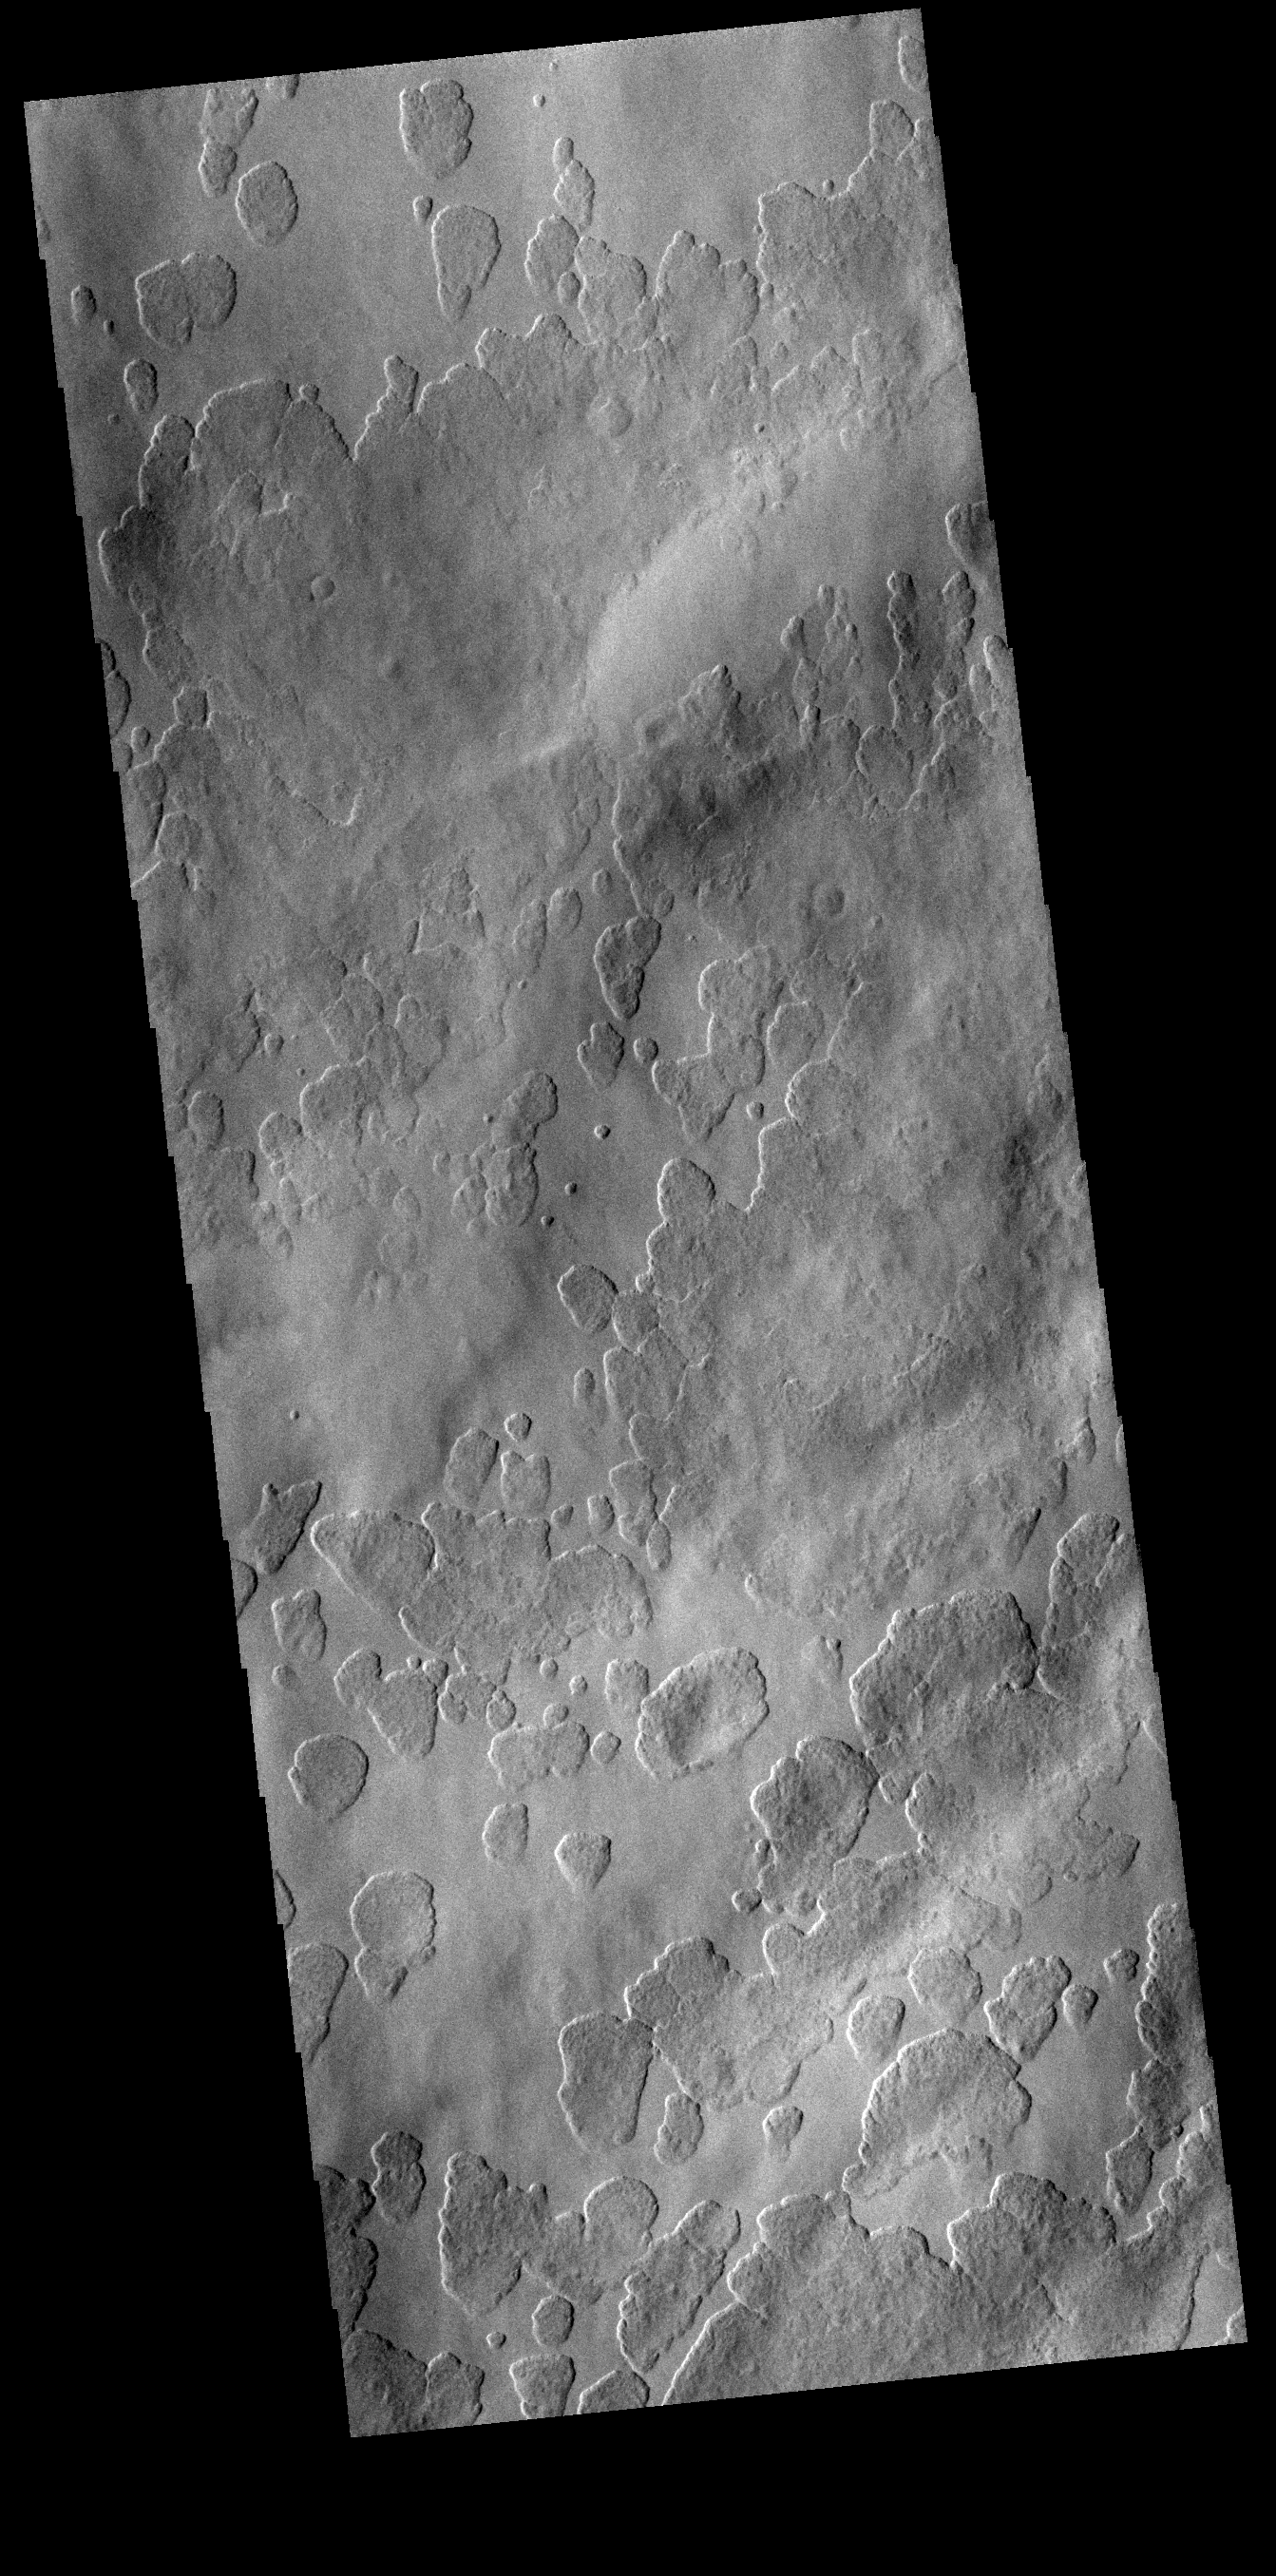

Amphitrites Patera

Amphitrites Patera is an old volcanic complex located south of Hellas Planitia. The surface in this VIS image has a unusual texture, one seen more commonly on the nearby south polar ice. The surface appears to be eroding in a fashion that creates small circular features which grow and coalesce into larger circles.

Credit: NASA/JPL-Caltech/ASU